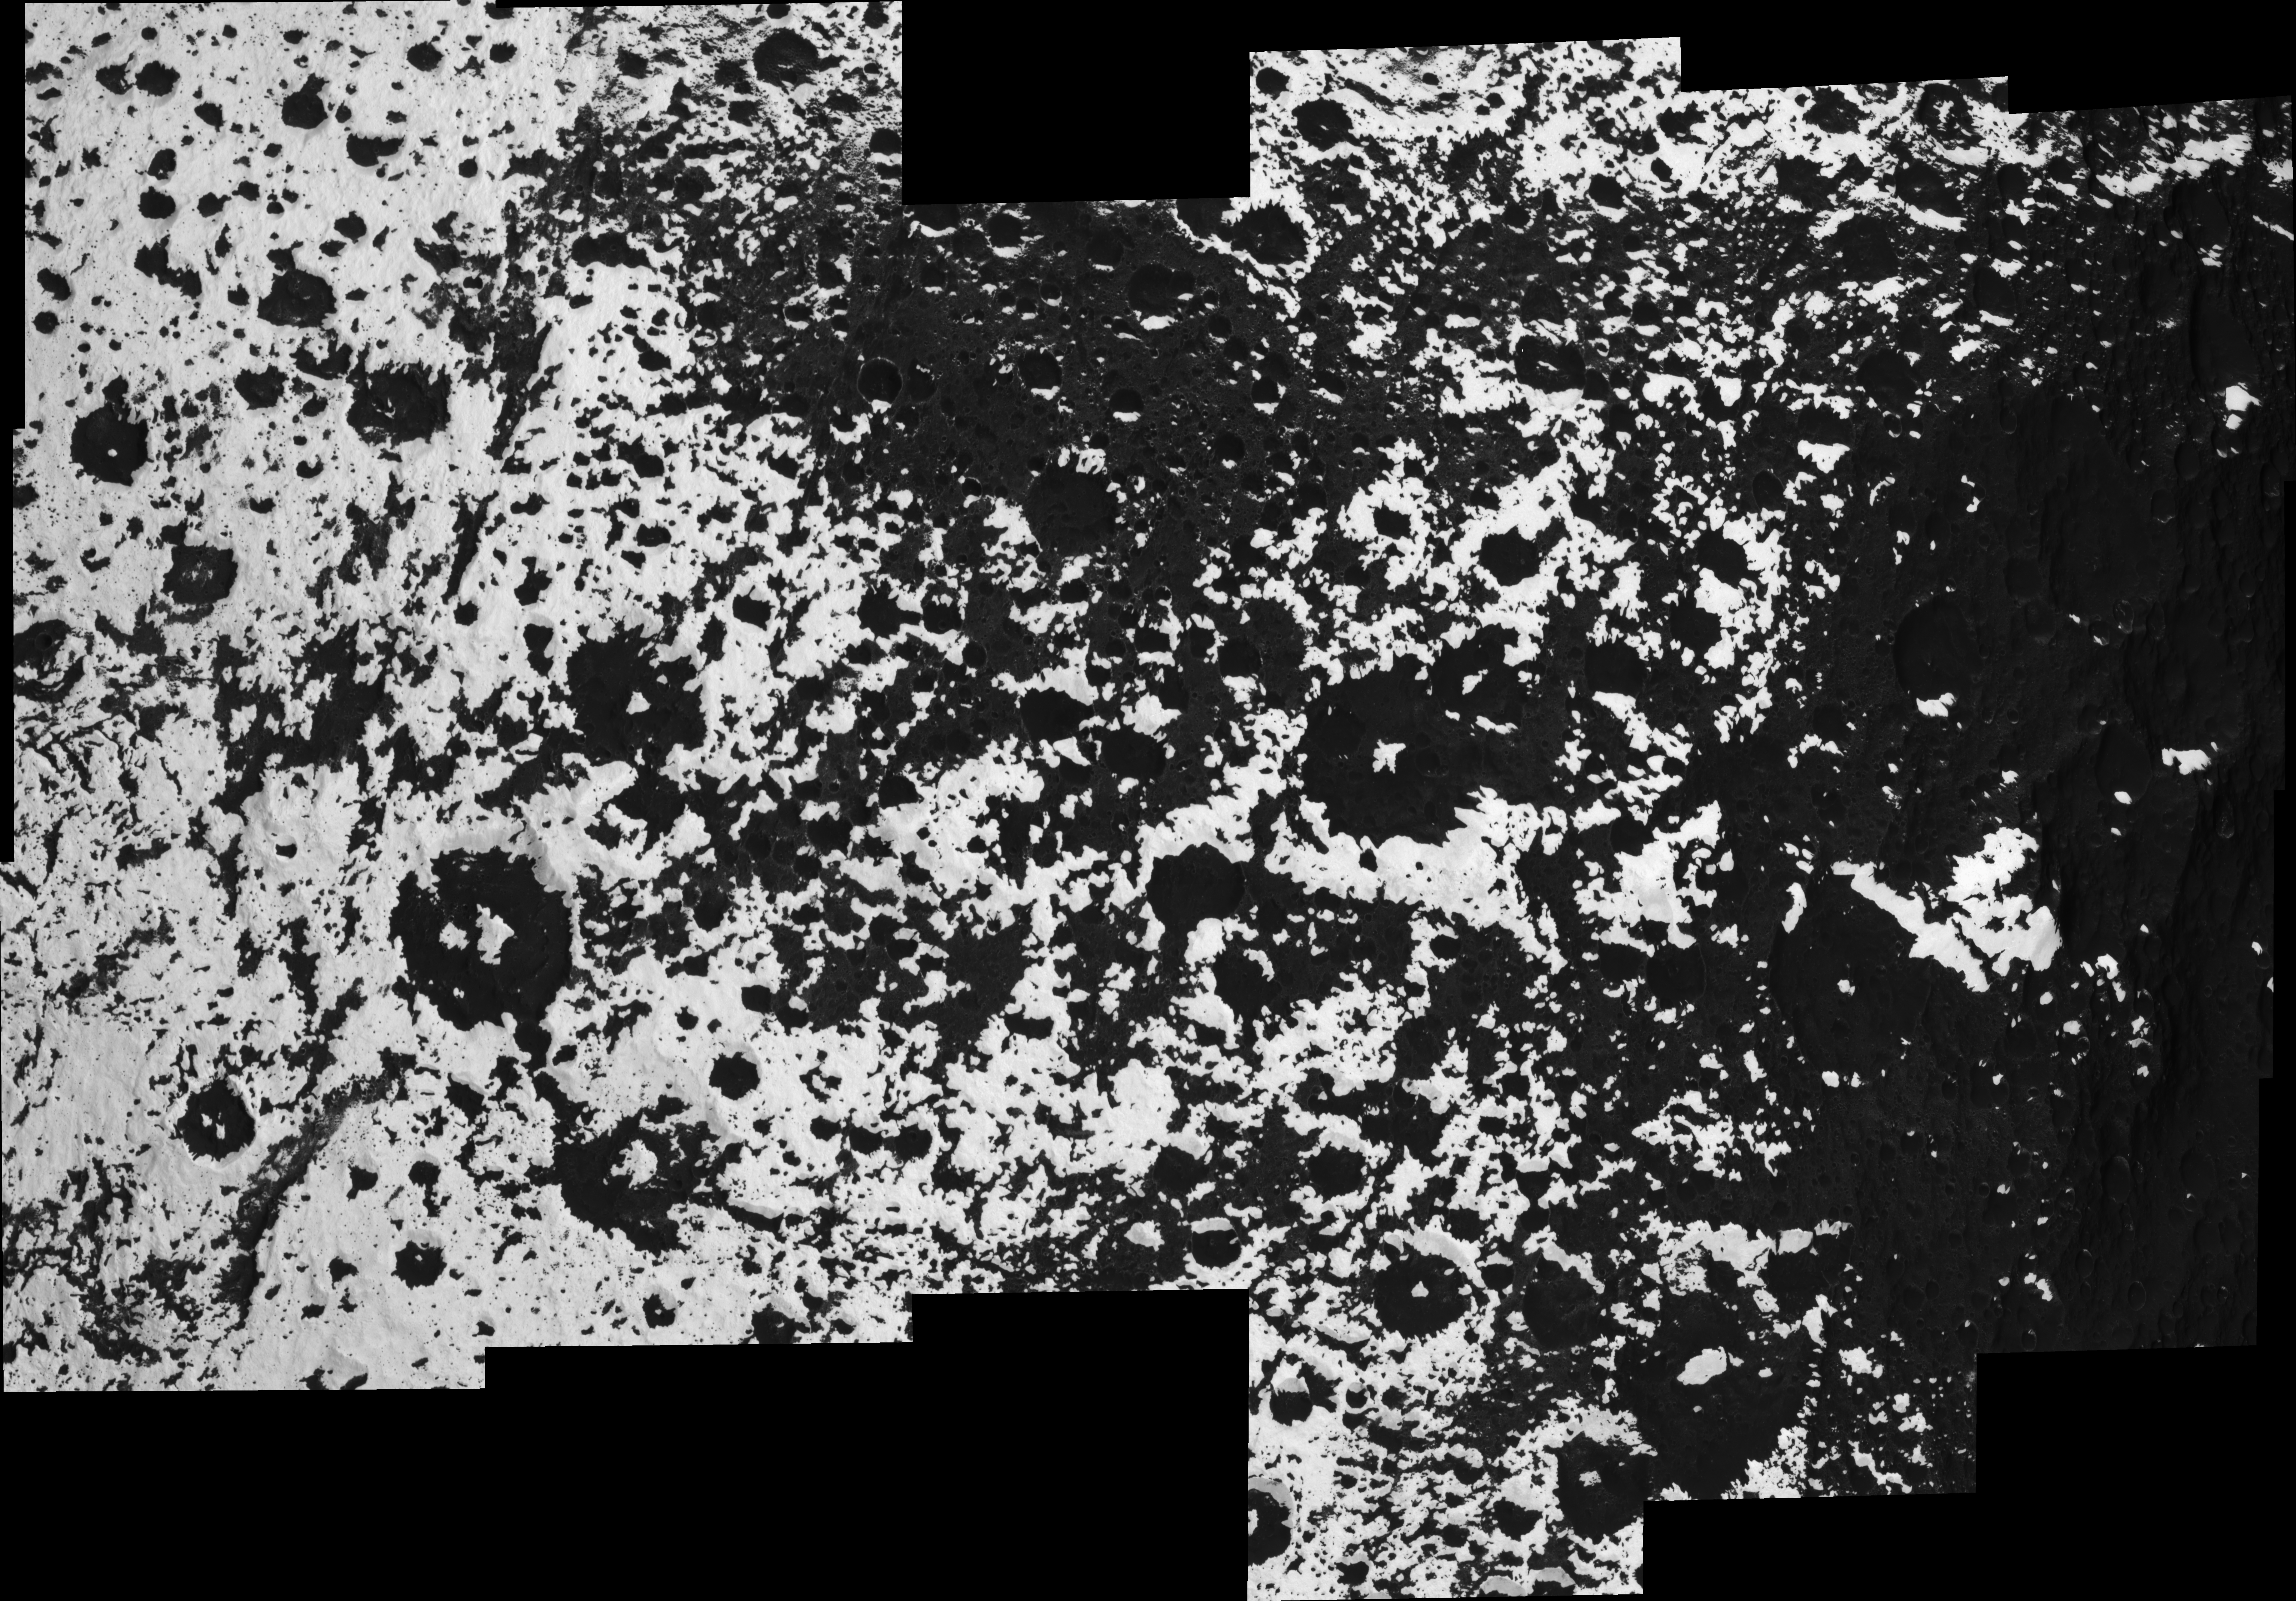

A Complex Transition

The transition region from Saturn’s moon Iapetus’ dark leading hemisphere to its bright trailing hemisphere is a complicated patchwork of craters and highlands, with low elevations filled in by dark material.

An explanation of the pattern visible here might be key to a full understanding of the bright/dark dichotomy on Iapetus, 1,468 kilometers (912 miles) across.

The view is centered on the equator and covers an area 711 kilometers wide by 417 kilometers tall (442 by 259 miles).

The giant equatorial ridge visible on the dark leading hemisphere is not present anymore in this region. Instead, large, isolated mountains more than 10 kilometers (6 miles) tall are spread along the equator. These mountains show bright western flanks, while the surrounding lowlands are generally dark.

The bright mountains at center right, surrounded by dark terrain, are also visible in the stereo view PIA08379. The region of Iapetus seen in this mosaic is also visible in the color full-disk mosaic PIA08384.

The mosaic is an orthographic projection consisting of 21 image footprints across the surface of Iapetus. The view is centered on terrain near 0.1 degree north latitude, 199 degrees west longitude, in the quadrant of Iapetus that faces away from Saturn. Image scale is approximately 83 meters (272 feet) per pixel. An orthographic view is most like the view seen by a distant observer looking through a telescope.

The clear spectral filter images in this mosaic were obtained with the Cassini spacecraft narrow- angle camera on Sept. 10, 2007, at distances ranging from 13,857 to 21,846 kilometers (8,610 to 13,574 miles) from Iapetus.

The Cassini-Huygens mission is a cooperative project of NASA, the European Space Agency and the Italian Space Agency. The Jet Propulsion Laboratory, a division of the California Institute of Technology in Pasadena, manages the mission for NASA’s Science Mission Directorate, Washington, D.C. The Cassini orbiter and its two onboard cameras were designed, developed and assembled at JPL. The imaging operations center is based at the Space Science Institute in Boulder, Colo.

Credit: NASA/JPL/Space Science Institute